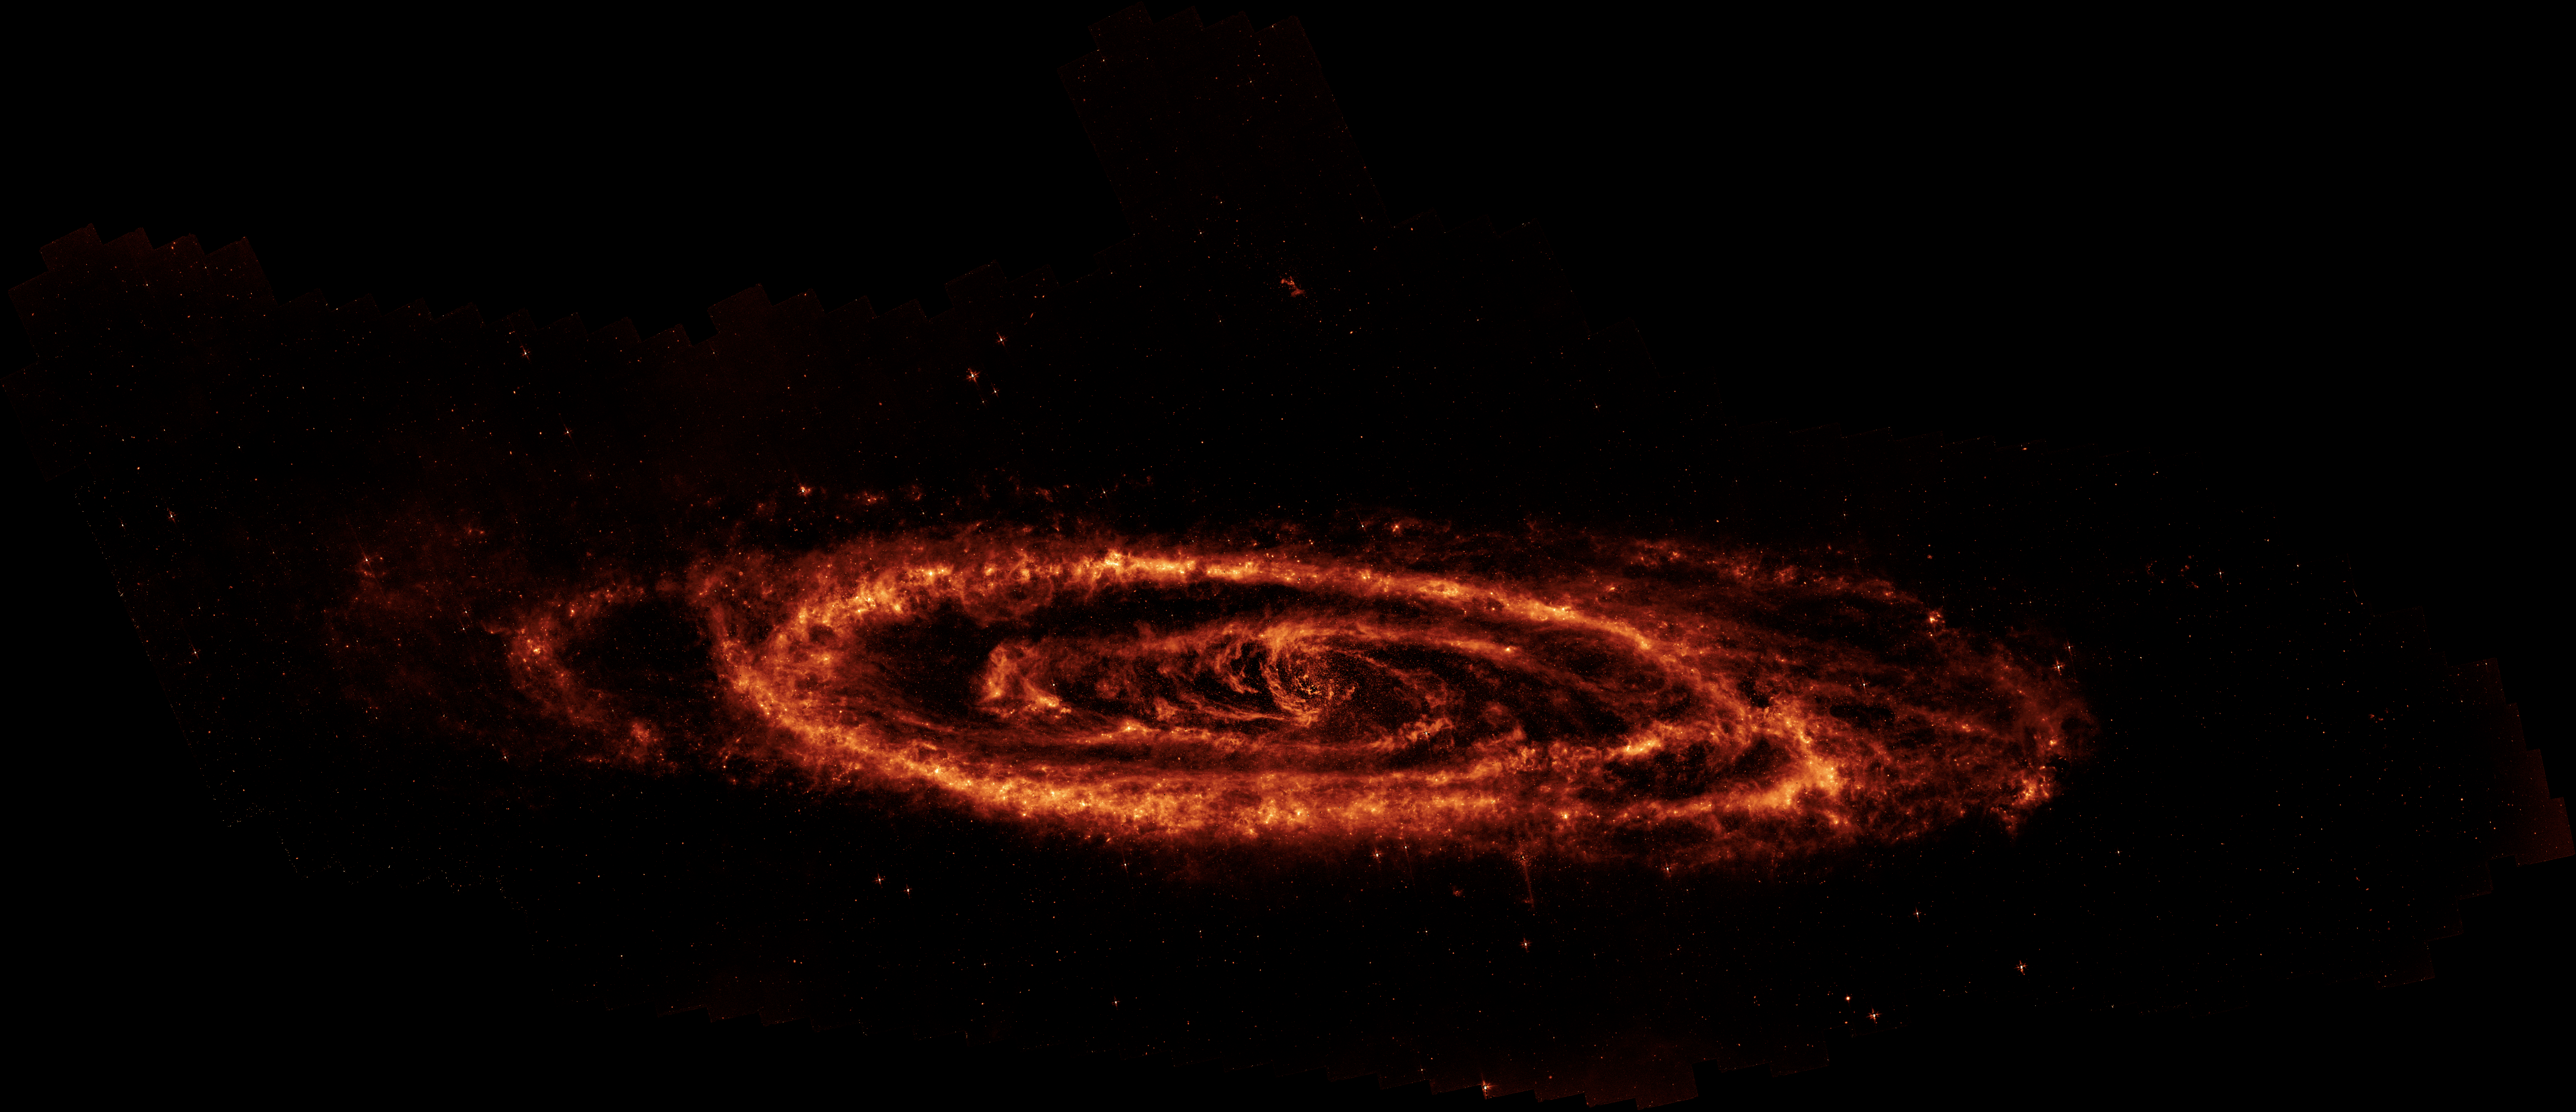

The Dusty Arcs of the Andromeda Galaxy

This newly-processed image of the Andromeda galaxy uses data from NASA’s now-retired Spitzer Space Telescope to reveal the complex patterns of dust found in our Milky Way galaxy’s nearest neighbor. It shows the glow of polycyclic aromatic hydrocarbons glowing at a wavelength of 8 microns.

Infrared light provides a powerful tool for studying how new generations of stars are being formed in galaxies like Andromeda. Dust clouds in visible light are only seen as they block the light of background stars, but light up at longer infrared wavelengths.

The dust clouds in Andromeda form a ring running through the pancake-like disk of stars, along which we can see many areas in which new stars are being formed. However, arcs of dust found near the center of the galaxy provide a hint of the supermassive black hole that lies here.

To better isolate the dust features, especially towards the center of galaxy, the small contribution from starlight at 8 microns was removed by subtracting out carefully-scaled data at 4.5 microns, which is mostly dominated by the glow of stars. This provides better contrast to the arcs of dust found in the center of the Andromeda galaxy.

Credit: NASA/JPL-Caltech